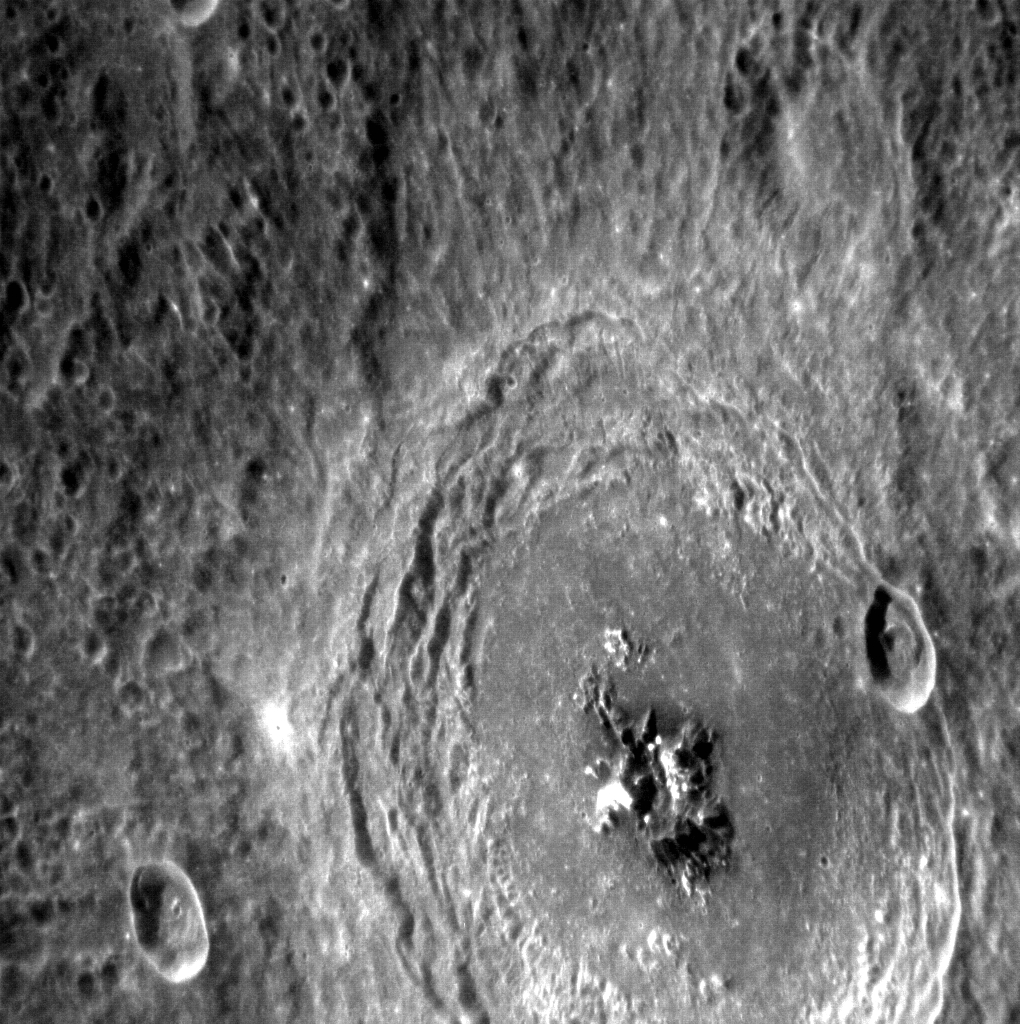

Bartok’s Symphony

This NAC image gives us an excellent view of the complex crater Bartok. Some of its most prominent features are the areas of bright material, as well as the central peaks and terraced walls. These features, combined with the fact that Bartok’s eject blanket appears to cover much of the surrounding area, indicate that Bartok is younger than most of the neighboring terrain (but older than the two small craters to its left and right, as they fall on top of the crater’s ejecta blanket and rim, respectively).

This image was acquired as a high-resolution targeted observation. Targeted observations are images of a small area on Mercury’s surface at resolutions much higher than the 200-meter/pixel morphology base map. It is not possible to cover all of Mercury’s surface at this high resolution, but typically several areas of high scientific interest are imaged in this mode each week.

Date acquired: May 03, 2012
Image Mission Elapsed Time (MET): 244519749
Image ID: 1754753
Instrument: Narrow Angle Camera (NAC) of the Mercury Dual Imaging System (MDIS)
Center Latitude: -28.34°
Center Longitude: 225.3° E
Resolution: 122 meters/pixel
Scale: Bartok crater is about 90 km (46 miles) in diameter.
Incidence Angle: 30.9°
Emission Angle: 49.7°
Phase Angle: 78.1°

The MESSENGER spacecraft is the first ever to orbit the planet Mercury, and the spacecraft’s seven scientific instruments and radio science investigation are unraveling the history and evolution of the Solar System’s innermost planet. Visit the Why Mercury? section of this website to learn more about the key science questions that the MESSENGER mission is addressing. During the one-year primary mission, MDIS acquired 88,746 images and extensive other data sets. MESSENGER is now in a year-long extended mission, during which plans call for the acquisition of more than 80,000 additional images to support MESSENGER’s science goals.

These images are from MESSENGER, a NASA Discovery mission to conduct the first orbital study of the innermost planet, Mercury. For information regarding the use of images, see the MESSENGER image use policy.

Credit: NASA/Johns Hopkins University Applied Physics Laboratory/Carnegie Institution of Washington